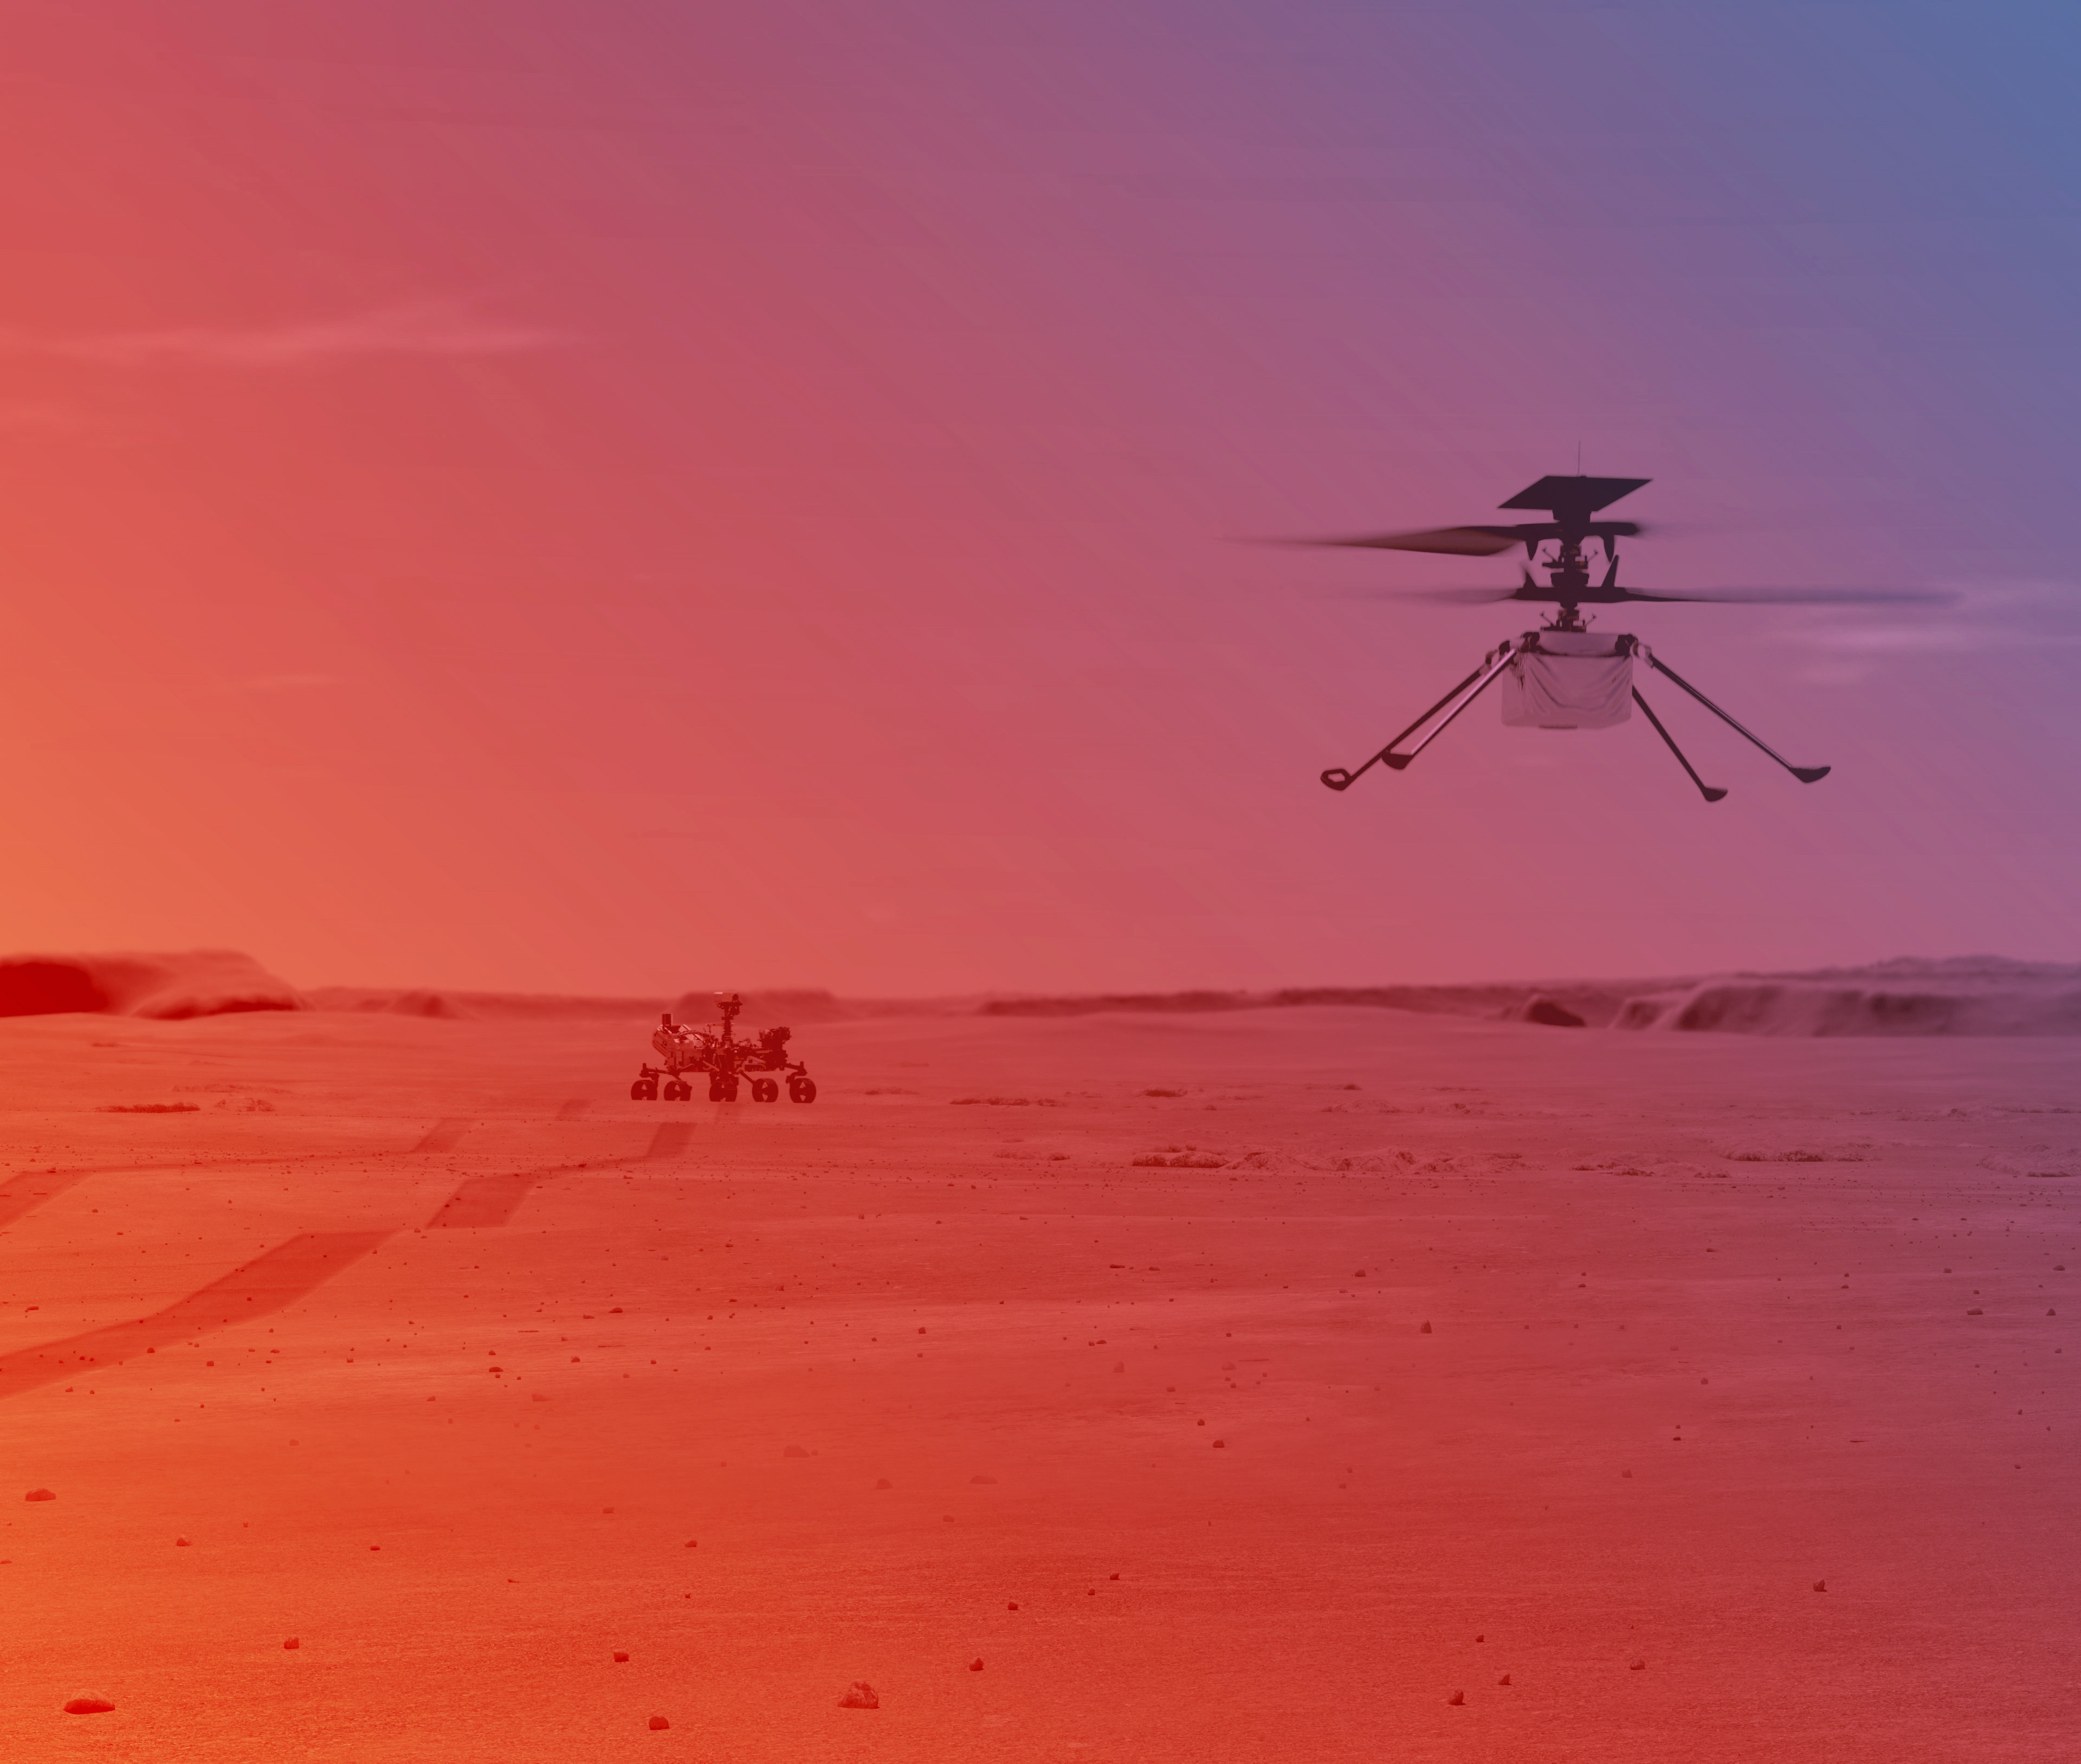

Ingenuity Helicopter on Mars (Illustration)

An illustration of NASA’s Ingenuity Helicopter flying on Mars.

Ingenuity, a technology demonstration experiment, will be the first aircraft to attempt powered, controlled flight on another planet. Ingenuity arrived at Mars on Feb. 18, 2021, attached to the belly of NASA’s Mars 2020 Perseverance rover. Ingenuity is expected to attempt its first flight test in spring 2021.

NASA’s Jet Propulsion Laboratory built and manages operations of Perseverance and Ingenuity for the agency. Caltech in Pasadena, California, manages JPL for NASA.

Credit: NASA/JPL-Caltech